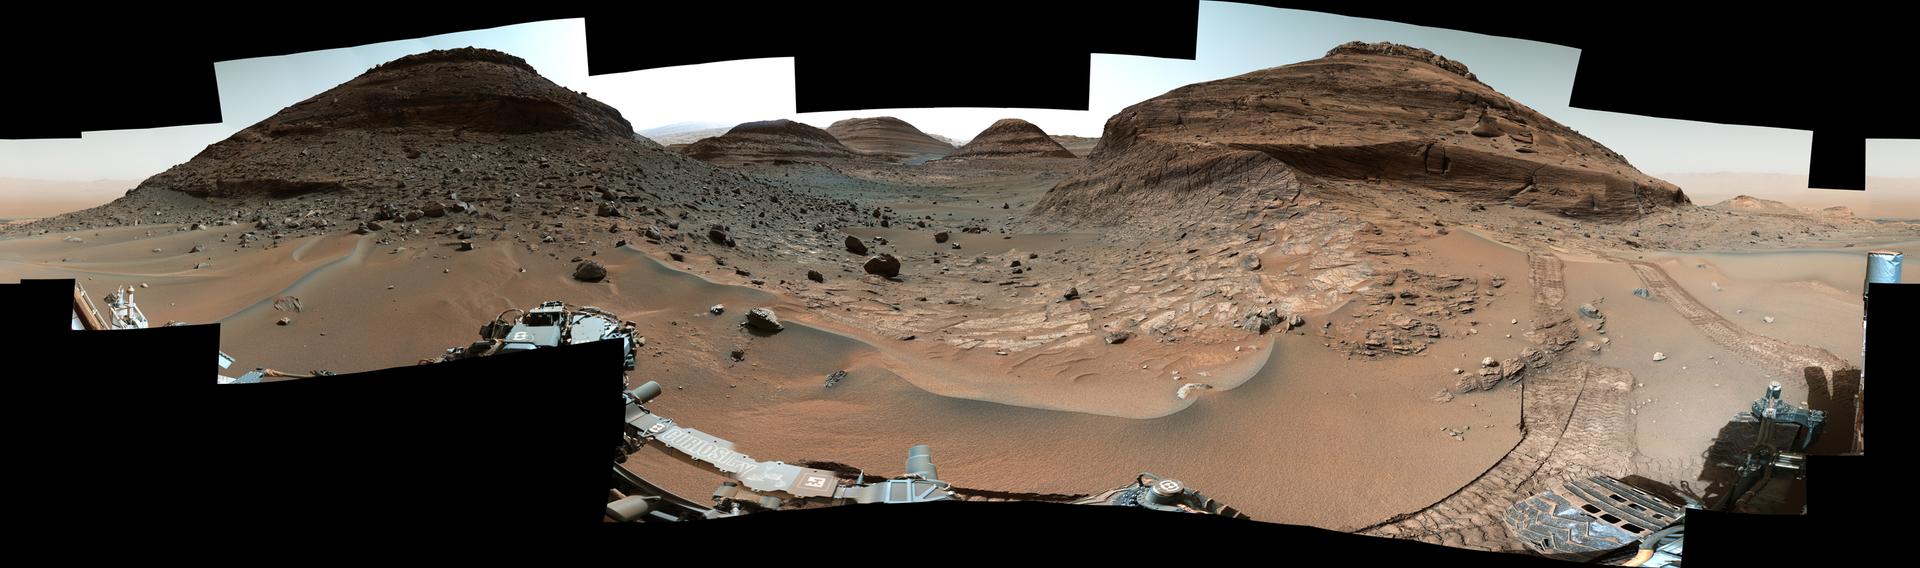

Curiosity’s View of Paraitepuy Pass

NASA’s Curiosity Mars rover used its Mast Camera, or Mastcam, to capture this panorama while driving toward the center of this scene, an area that forms the narrow “Paraitepuy Pass,” on Aug. 14, the 3,563rd Martian day, or sol, of the mission. The hill on the right is “Bolívar”; on the left of is “Deepdale.” The floor of the vast Gale Crater is visible in the background in the upper right.

This panorama was stitched together from 146 images after they were sent back to Earth. The color has been adjusted to match the lighting conditions as the human eye would perceive them on Earth.

Curiosity was built by NASA’s Jet Propulsion Laboratory, which is managed by Caltech in Pasadena, California. JPL leads the mission on behalf of NASA’s Science Mission Directorate in Washington. Malin Space Science Systems in San Diego built and operates Mastcam.

Credit: NASA/JPL-Caltech/MSSS